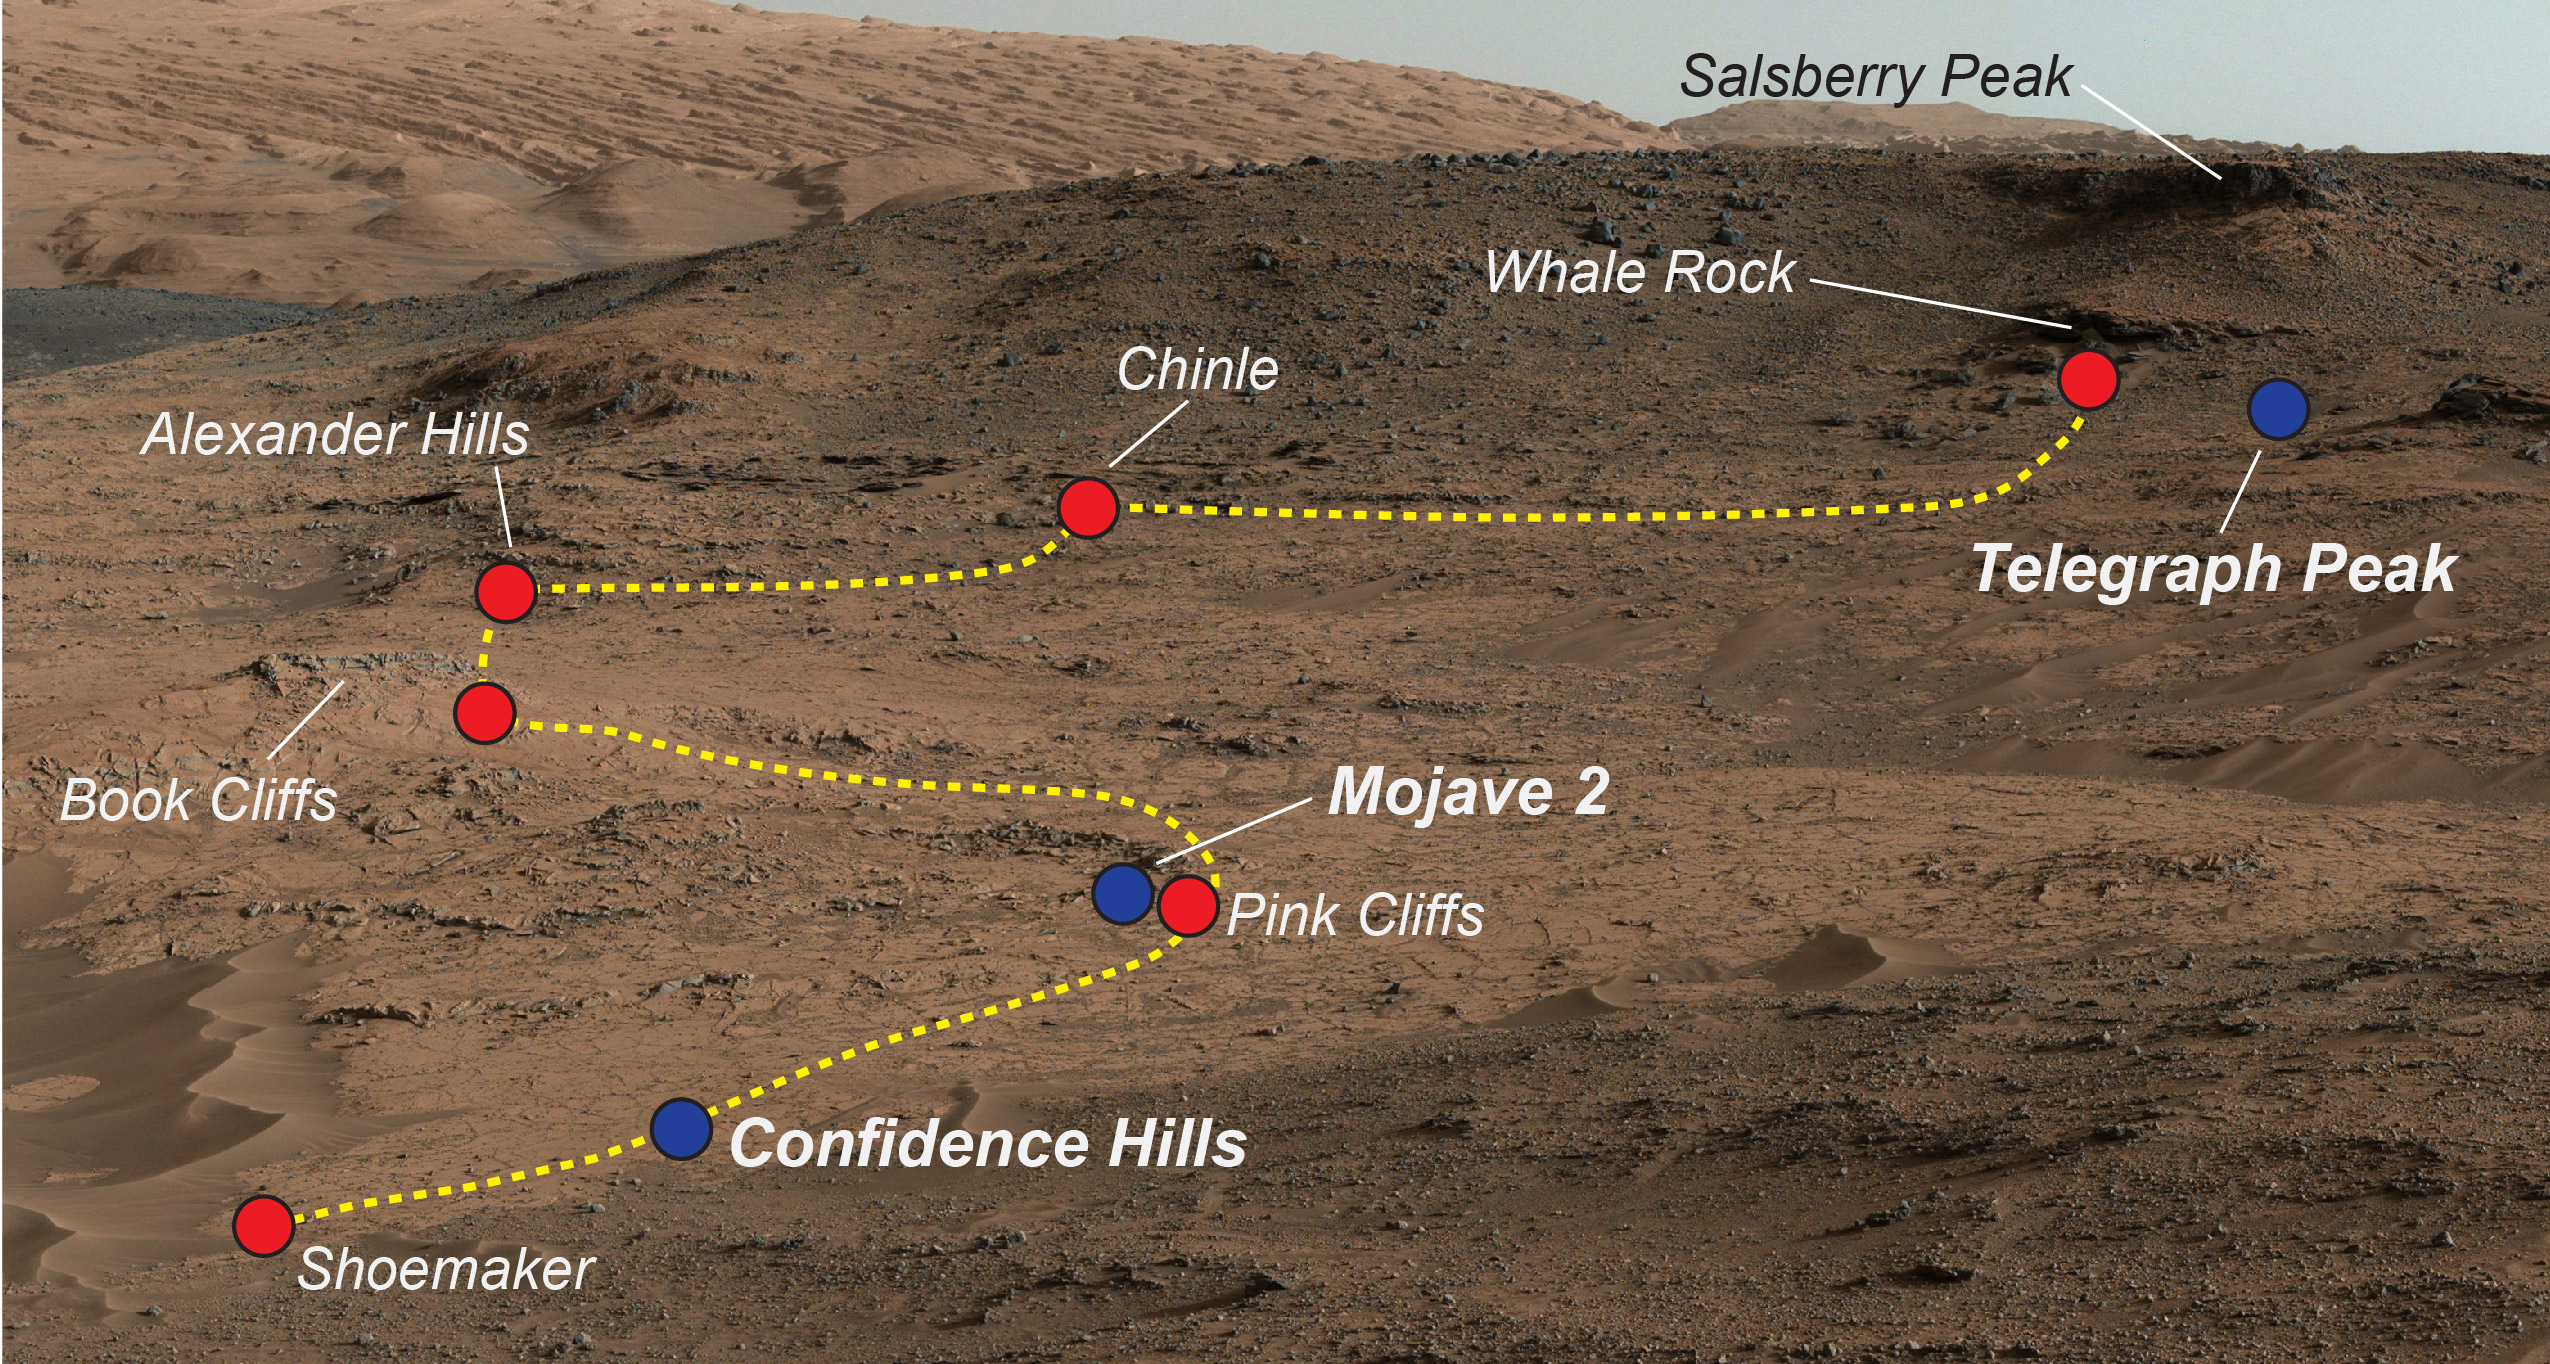

Key Locations Studied at ‘Pahrump Hills’ on Mars

NASA’s Curiosity Mars rover examined a mudstone outcrop area called “Pahrump Hills” on lower Mount Sharp, in 2014 and 2015. This view shows locations of some targets the rover studied there. The blue dots indicate where drilled samples of powdered rock were collected for analysis.

The rover drilled a sample of rock powder at “Confidence Hills” in September 2014 and analyzed it with internal laboratory instruments. Then the mission conducted a walkabout survey up the slope, along the route indicated in yellow, stopping for close inspection at the red-dot locations. Observations from the walkabout were used to choose where to take additional drilled samples for analysis during a second pass up the slope. The “Mojave 2” sample was collected in January 2015 and the “Telegraph Peak” one in February 2015.

This view of the outcrop and other portions of Mount Sharp beyond is a mosaic of images taken by the rover’s Mast Camera (Mastcam) in September 2014. A larger version of the mosaic is at PIA18608.

NASA’s Jet Propulsion Laboratory, a division of the California Institute of Technology, Pasadena, manages the Mars Science Laboratory Project for NASA’s Science Mission Directorate, Washington. JPL designed and built the project’s Curiosity rover. Malin Space Science Systems, San Diego, built and operates the rover’s Mastcam.

Credit: NASA/JPL-Caltech/MSSS